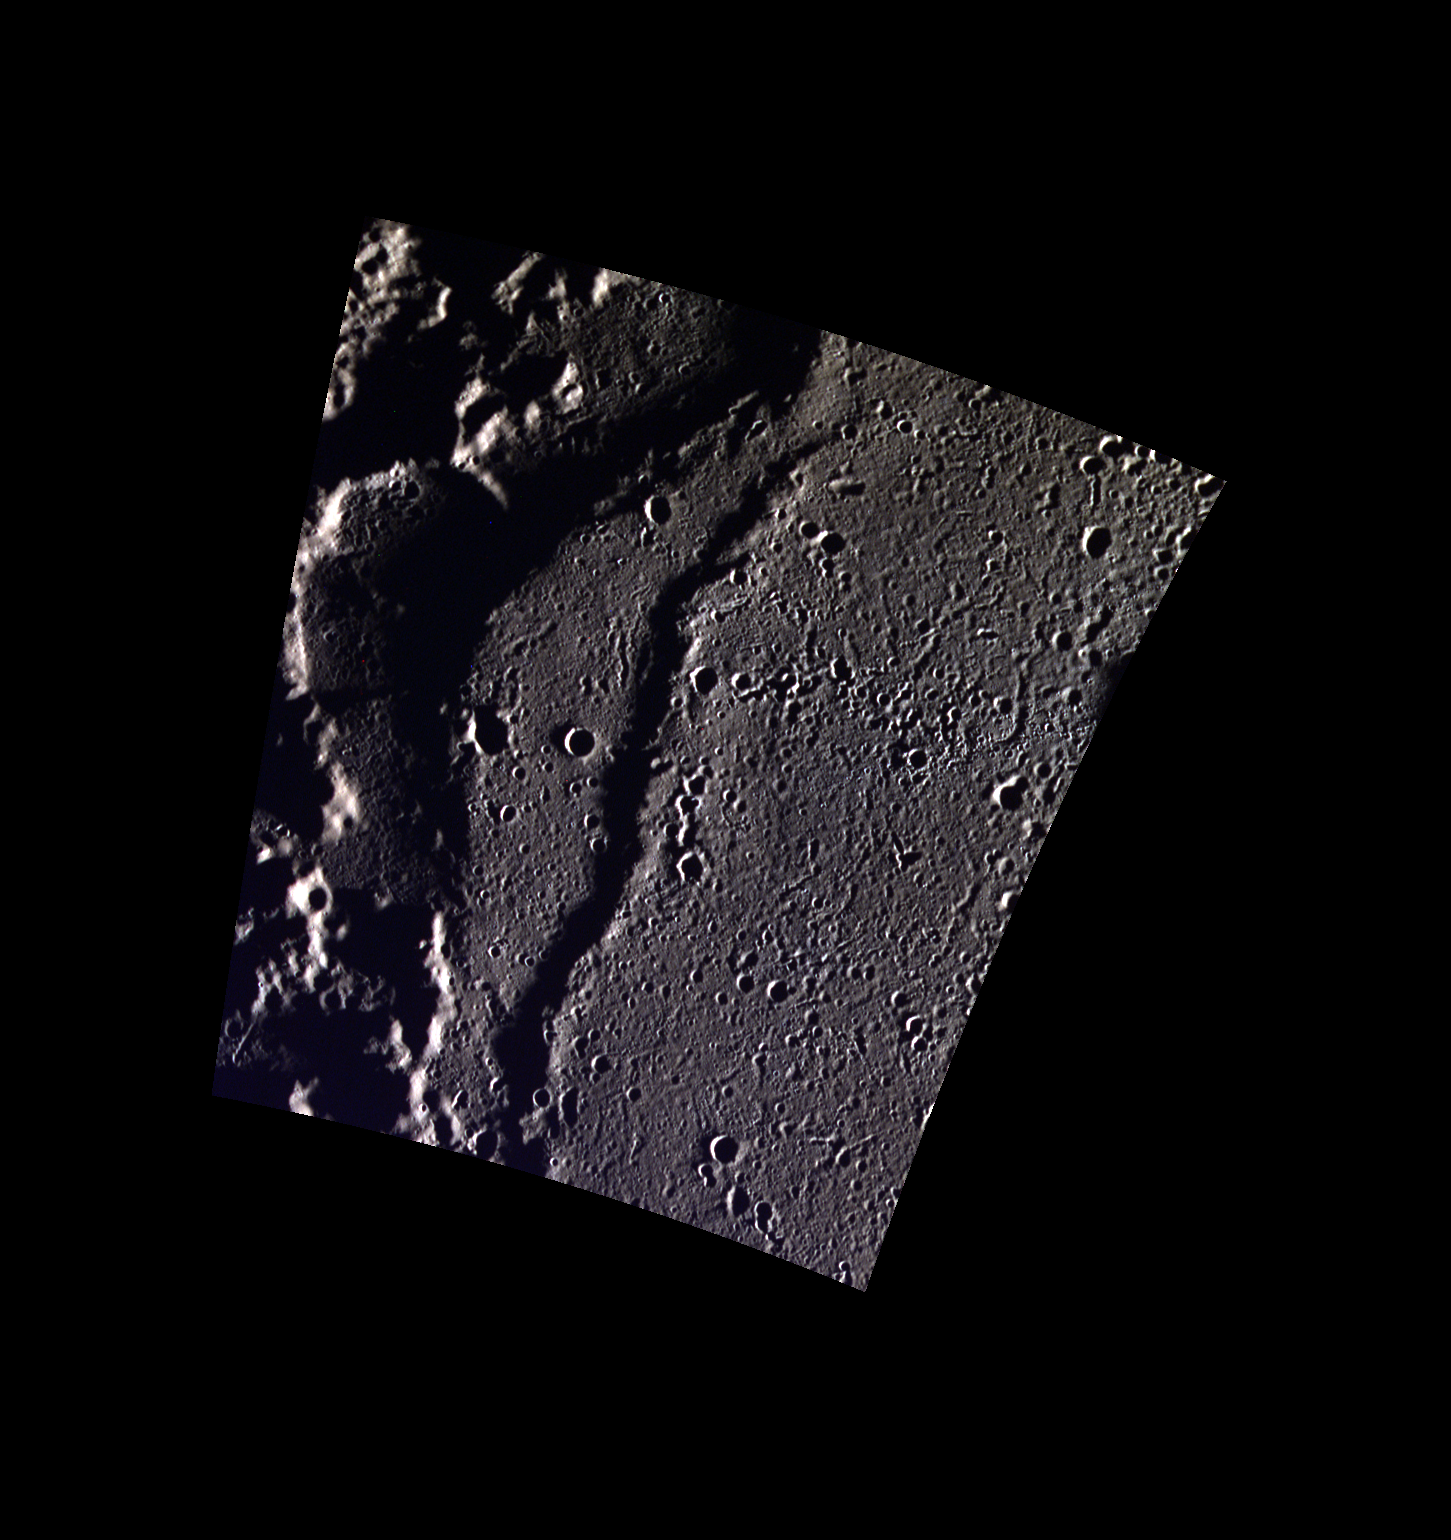

On the Edge of Goethe

This view shows the edge of the Goethe Basin. The margins of the basin interior are marked by wrinkle ridges. Part of one such ridge is shown in this image. The scene also includes small secondary crater chains on the smooth plains that fill the basin, and the hummocky terrain outside of the basin.

This image was acquired as part of MDIS’s high-resolution 3-color imaging campaign. The map produced from this campaign complements the 8-color base map (at an average resolution of 1 km/pixel) acquired during MESSENGER’s primary mission by imaging Mercury’s surface in a subset of the color filters at the highest resolution possible. The three narrow-band color filters are centered at wavelengths of 430 nm, 750 nm, and 1000 nm, and image resolutions generally range from 100 to 400 meters/pixel in the northern hemisphere.

Date acquired: February 10, 2013
Image Mission Elapsed Time (MET): 2778942, 2778934, 2778938
Image ID: 3491366, 3491364, 3491365
Instrument: Wide Angle Camera (WAC) of the Mercury Dual Imaging System (MDIS)
WAC filters: 9, 7, 6 (996, 748, 433 nanometers) in red, green, and blue
Center Latitude: 82.92°
Center Longitude: 286.5° E
Resolution: 86 meters/pixel
Scale: The small crater in the center of the image is 2.7 km (1.7 miles) in diameter.
Incidence Angle: 88.0°
Emission Angle: 17.5°
Phase Angle: 87.8°

The MESSENGER spacecraft is the first ever to orbit the planet Mercury, and the spacecraft’s seven scientific instruments and radio science investigation are unraveling the history and evolution of the Solar System’s innermost planet. MESSENGER acquired over 150,000 images and extensive other data sets. MESSENGER is capable of continuing orbital operations until early 2015.

For information regarding the use of images, see the MESSENGER image use policy.

Credit: NASA/Johns Hopkins University Applied Physics Laboratory/Carnegie Institution of Washington